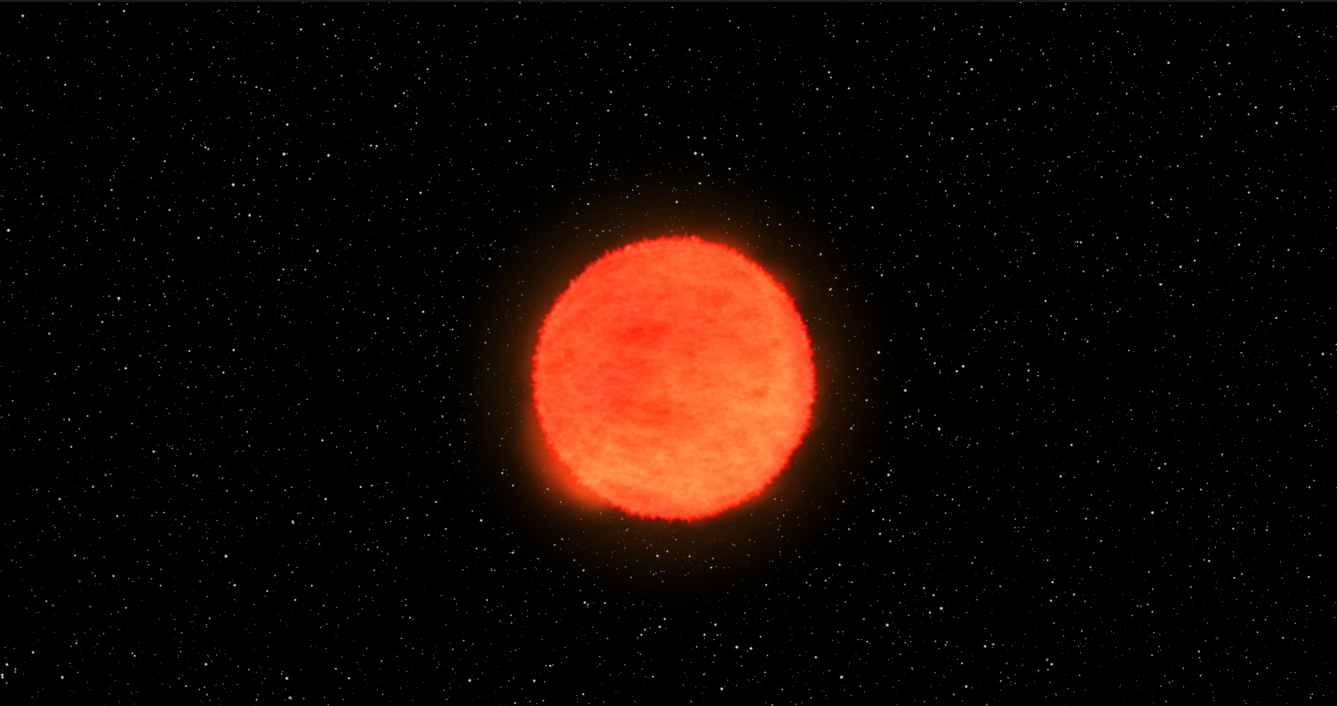

Kepler Beyond Planets: Finding Exploding Stars (Core Collapse Supernova)

Animation

Infographic

This animation shows a gigantic star exploding in a “core collapse” supernova. As atoms fuse inside the star, eventually the star can’t support its own weight anymore. Gravity makes the star collapse on itself. Core collapse supernovae are called type Ib, Ic, or II depending on the chemical elements present.

Stellar explosions forge and distribute materials that make up the world in which we live, and also hold clues to how fast the universe is expanding. By understanding supernovae, scientists can unlock mysteries that are key to what we are made of and the fate of our universe. But to get the full picture, scientists must observe supernovae from a variety of perspectives, especially in the first moments of the explosion. That’s really difficult — there’s no telling when or where a supernova might happen next.

NASA Ames manages the Kepler and K2 missions for NASA’s Science Mission Directorate. JPL managed Kepler mission development. Ball Aerospace & Technologies Corporation operates the flight system with support from the Laboratory for Atmospheric and Space Physics at the University of Colorado in Boulder.

Credit: NASA/JPL-Caltech